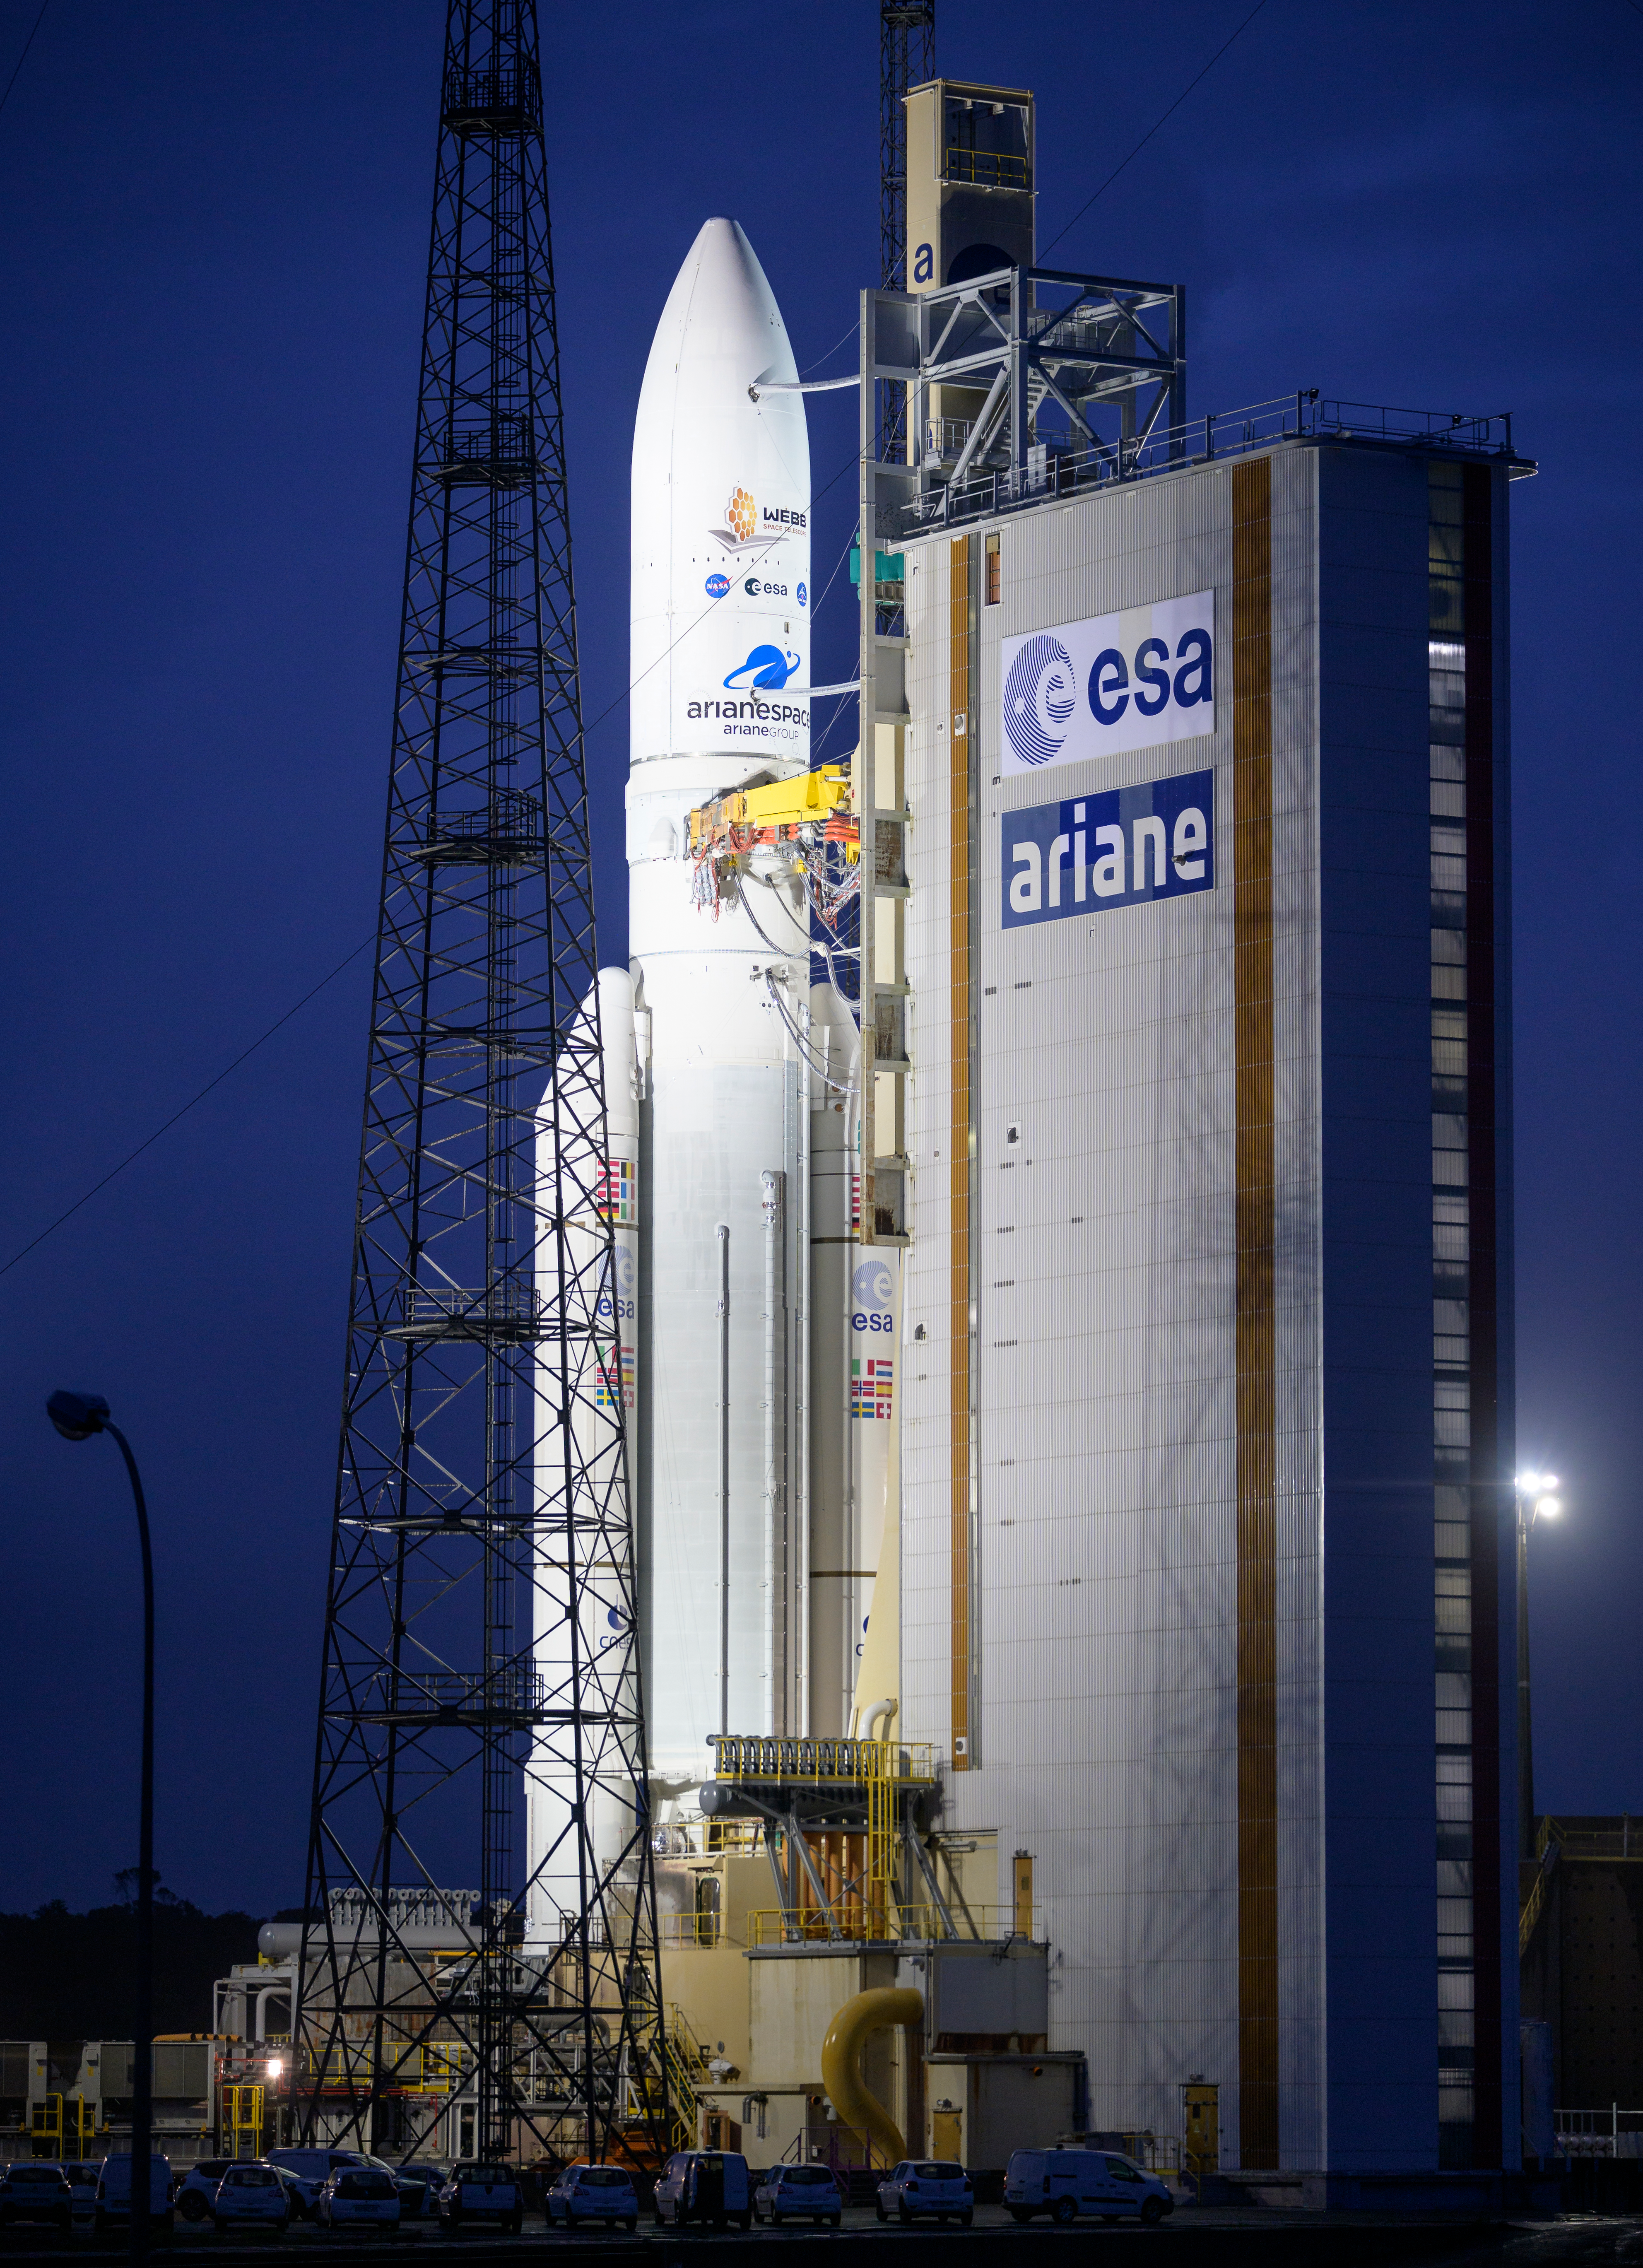

Ariane 5 with James Webb Space Telescope Prelaunch

Arianespace's Ariane 5 rocket with NASA’s James Webb Space Telescope onboard, is seen at the launch pad, Thursday, Dec. 23, 2021, at Europe’s Spaceport, the Guiana Space Center in Kourou, French Guiana. The James Webb Space Telescope (sometimes called JWST or Webb) is a large infrared telescope with a 21.3 foot (6.5 meter) primary mirror. The observatory will study every phase of cosmic history—from within our solar system to the most distant observable galaxies in the early universe.

Credit: NASA/Bill Ingalls